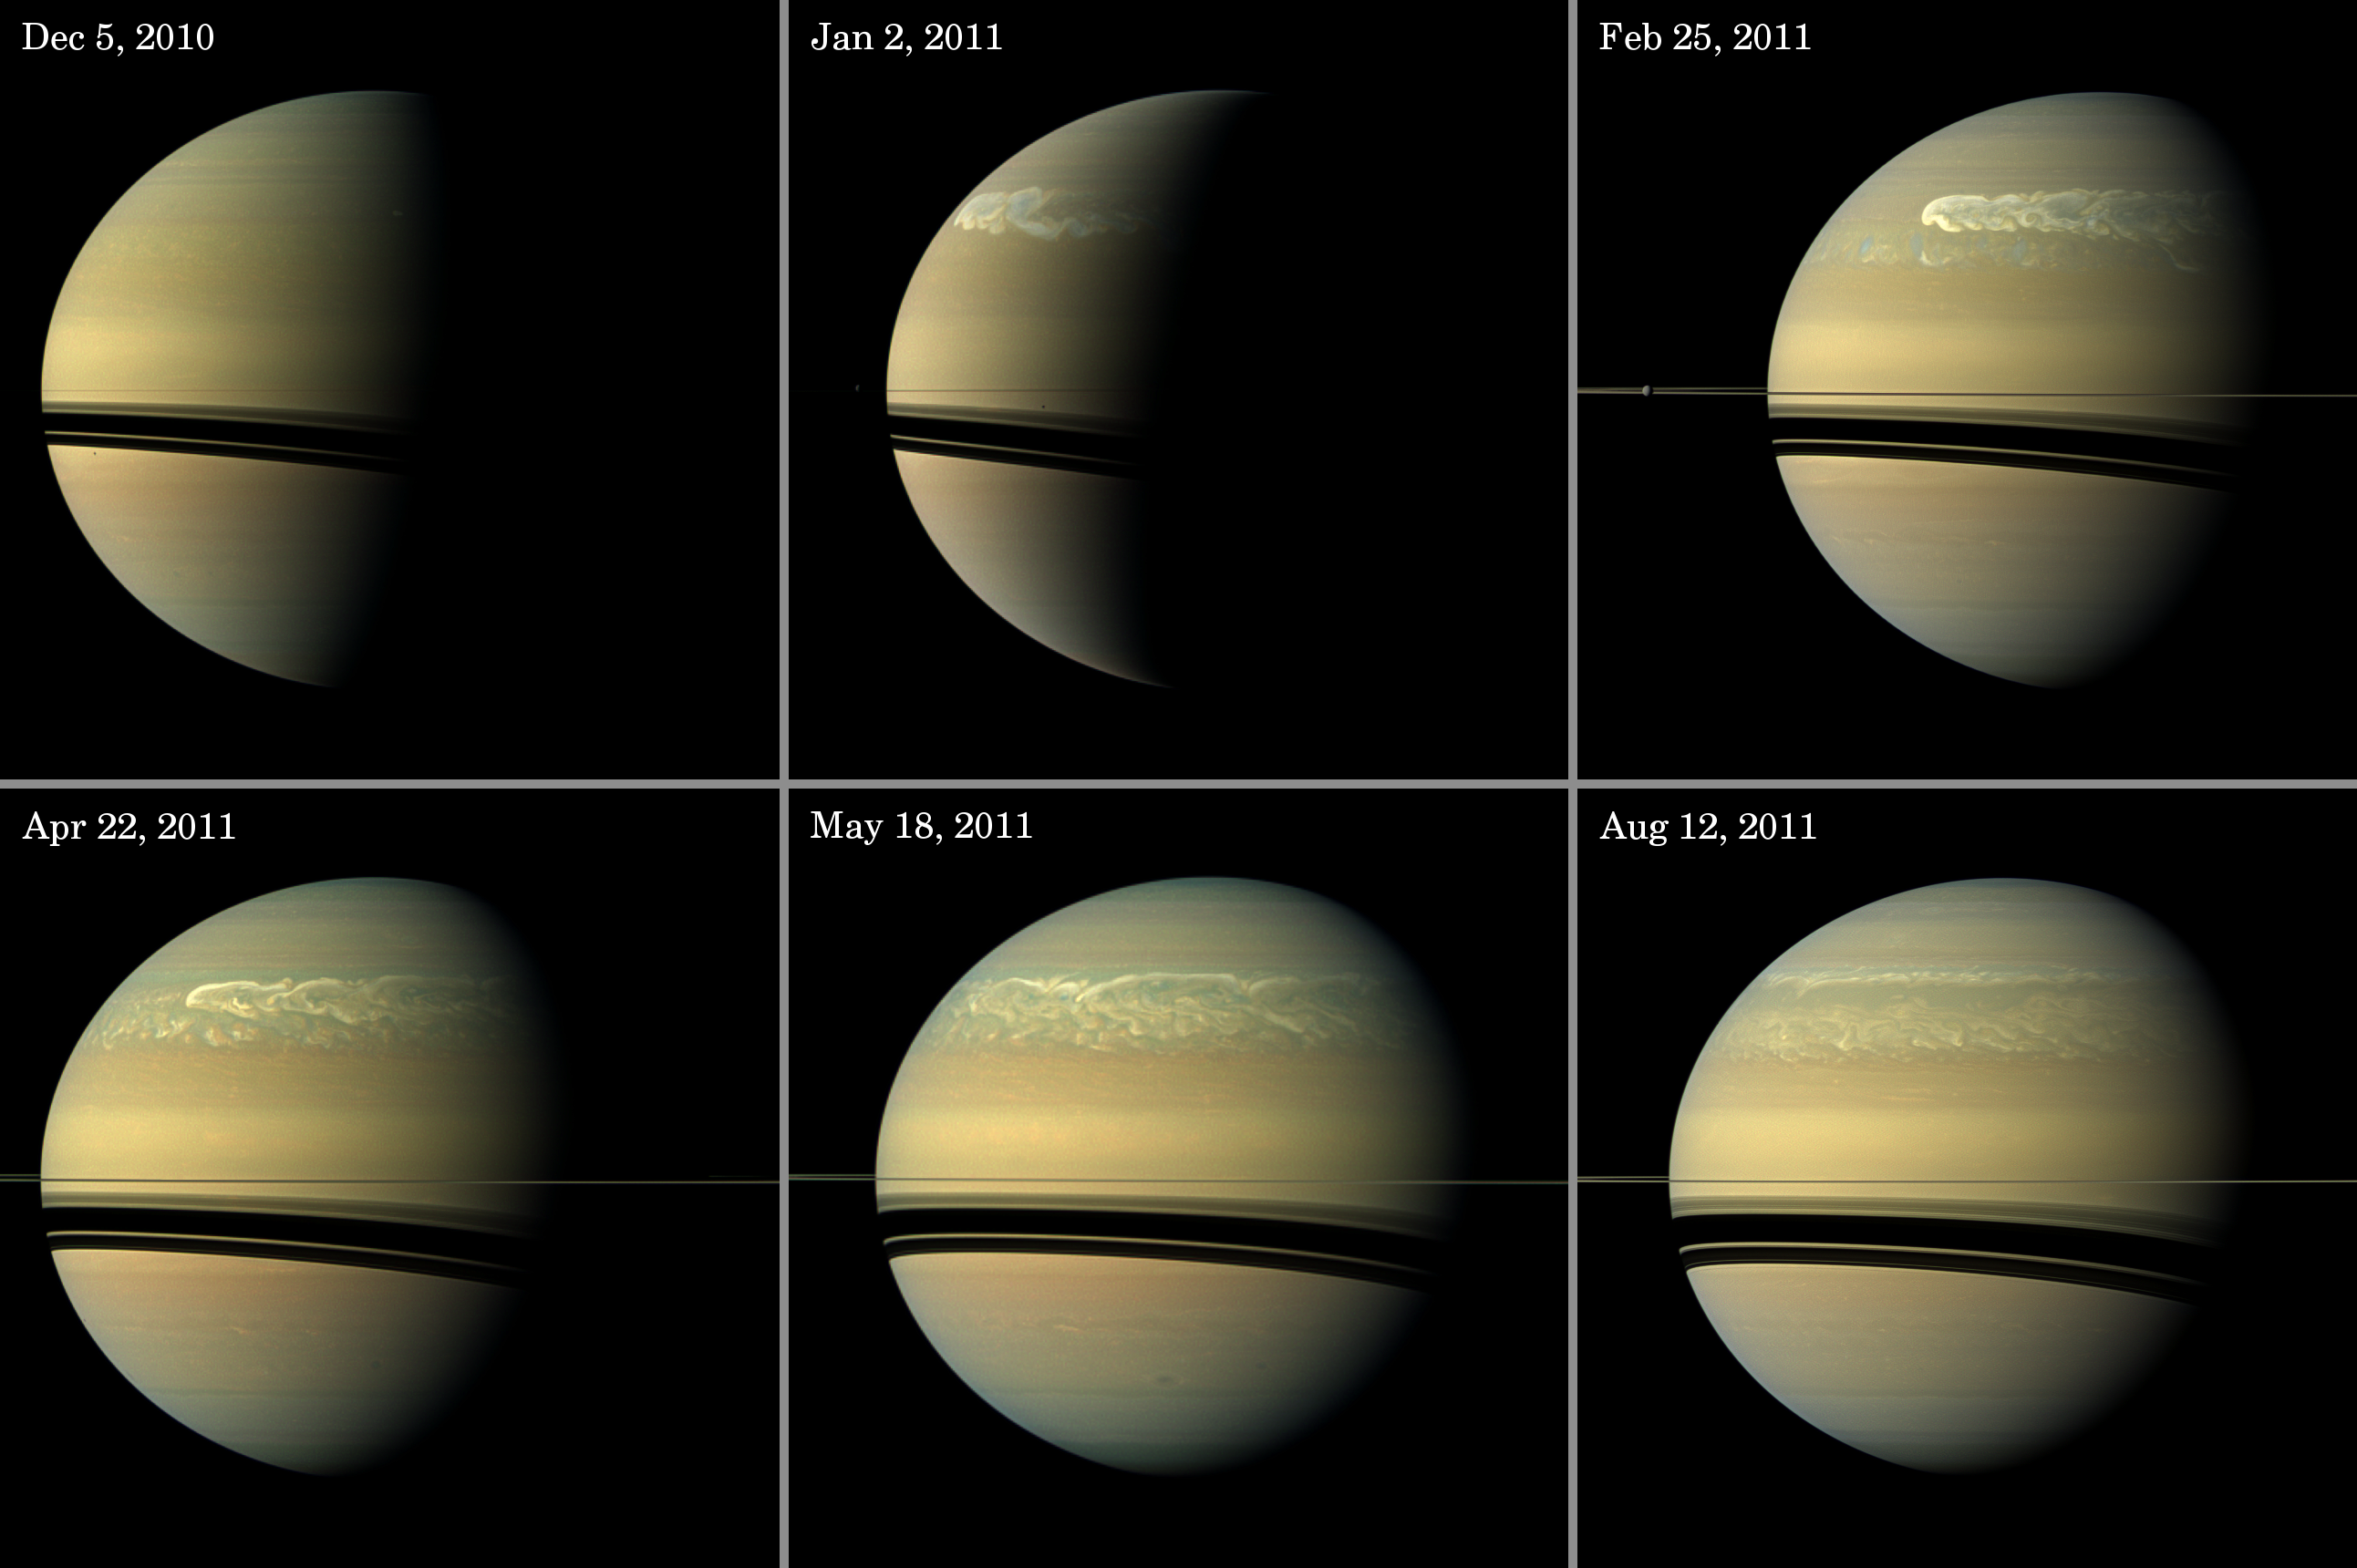

Chronicling Saturn’s Northern Storm

Unannotated Version

Right click here for full resolution TIFF file

This series of images from NASA’s Cassini spacecraft shows the development of the largest storm seen on the planet since 1990. These true-color and composite near-true-color views chronicle the storm from its start in late 2010 through mid-2011, showing how the distinct head of the storm quickly grew large but eventually became engulfed by the storm’s tail.

The earliest image of the storm, taken Dec. 5, 2010, is in the top left of the panel. The storm appears only as a small, white cloud on the terminator between the day side and night side of the planet. See PIA14902 for a magnified view of the storm at this time.

The next view, in the top middle of the panel and taken Jan. 2, 2011, shows that the head quickly grew much larger and a tail began to trail a great distance eastward. Some of the clouds moved south and got caught up in a current that flows to the east (to the right) relative to the storm head. In the top right of the panel, this tail, which appears as slightly blue clouds south and now west (left) of the storm head, can be seen encountering the storm in the Feb. 25 image.

The April 22 image, in the bottom left of the panel, is one of Cassini’s last views of the storm when it still had a recognizable head. In this view, the tail is south of the head and is well established by this time.

The May 18 view, in the bottom middle, shows only the storm’s tail. The head still existed at this time, but it is beyond the horizon and out of the field of view here.

Between the time of the May 18 image and the next image shown here (from Aug. 12), the head of the storm was engulfed by the part of the storm’s tail that spread eastward at the same latitude as the head. The Aug. 12 image, in the bottom right, shows that the head has lost its distinct identity and is now just part of the jumble of the storm.

Also visible in these images are several of Saturn’s moons and the shadows cast onto the planet by moons. For example, the planet’s second largest moon, Rhea, can be seen in the Feb. 25 view.

The Feb. 25 and Aug. 12 views are true color. Images taken using red, green and blue spectral filters were combined to create these natural-color views.

The Dec. 5, Jan. 2, April 22 and May 18 views are nearly true color. Because a visible red light image was not available, an image taken using a spectral filter sensitive to wavelengths of near-infrared light centered at 752 nanometers was used in place of red. So the color is close to natural color, but it is not exact.

These views were acquired at distances ranges from approximately 1.4 million miles (2.2 million kilometers) to 1.9 million miles (3.0 million kilometers) from Saturn and at sun-Saturn-spacecraft, or phase, angles of 41 degrees to 99 degrees. All the views are set to a scale of 101 miles (162 kilometers) per pixel.

The Cassini-Huygens mission is a cooperative project of NASA, the European Space Agency and the Italian Space Agency. NASA’s Jet Propulsion Laboratory, a division of the California Institute of Technology in Pasadena manages the mission for NASA’s Science Mission Directorate, Washington. The Cassini orbiter and its two onboard cameras were designed, developed and assembled at JPL. The imaging team is based at the Space Science Institute, Boulder, Colo.

Credit: NASA/JPL-Caltech/Space Science Institute